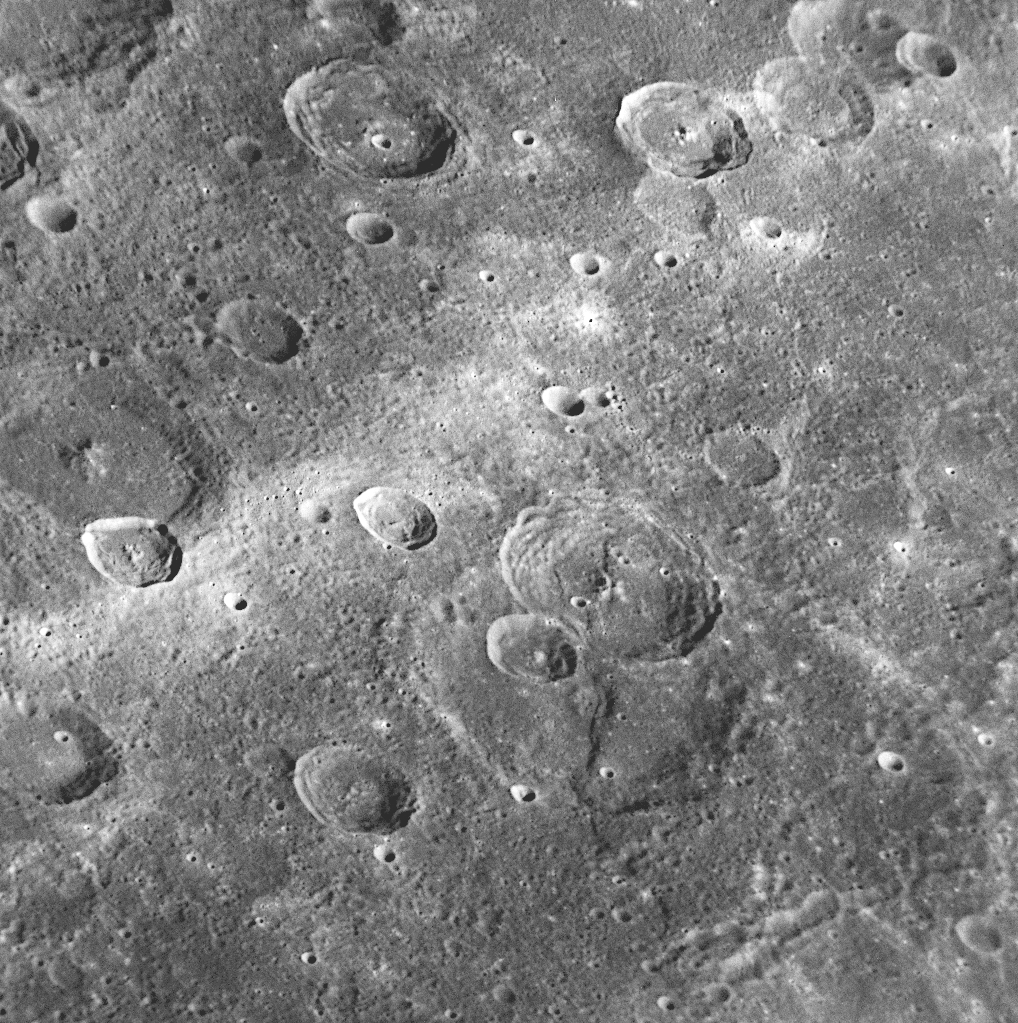

A Rupes and a Ray

for the larger view

In the lower center of this NAC image, a scarp cuts through two craters (blue arrows). The fact that the scarp transects the craters indicates that it formed after the two crater-forming impact events. Many similar scarps (see PIA11012), referred to as rupes, have been identified on Mercury, and rupes are believed to have formed when the interior of Mercury cooled and the planet shrank slightly. The white stripe that cuts diagonally across this NAC image (red arrows) is part of a system of rays emanating from a bright, relatively young crater to the north (see PIA11356). This impressive ray system extends for large distances over Mercury’s surface, as seen in the global image captured during MESSENGER’s second Mercury flyby (see PIA11245).

Date Acquired: October 6, 2008
Image Mission Elapsed Time (MET): 131771608
Instrument: Narrow Angle Camera (NAC) of the Mercury Dual Imaging System (MDIS)
Resolution: 210 meters/pixel (0.13 miles/pixel)
Scale: This image is about 210 kilometers wide (130 miles)
Spacecraft Altitude: 8,100 kilometers (5,000 miles)

These images are from MESSENGER, a NASA Discovery mission to conduct the first orbital study of the innermost planet, Mercury. For information regarding the use of images, see the MESSENGER image use policy.

Credit: NASA/Johns Hopkins University Applied Physics Laboratory/Carnegie Institution of Washington